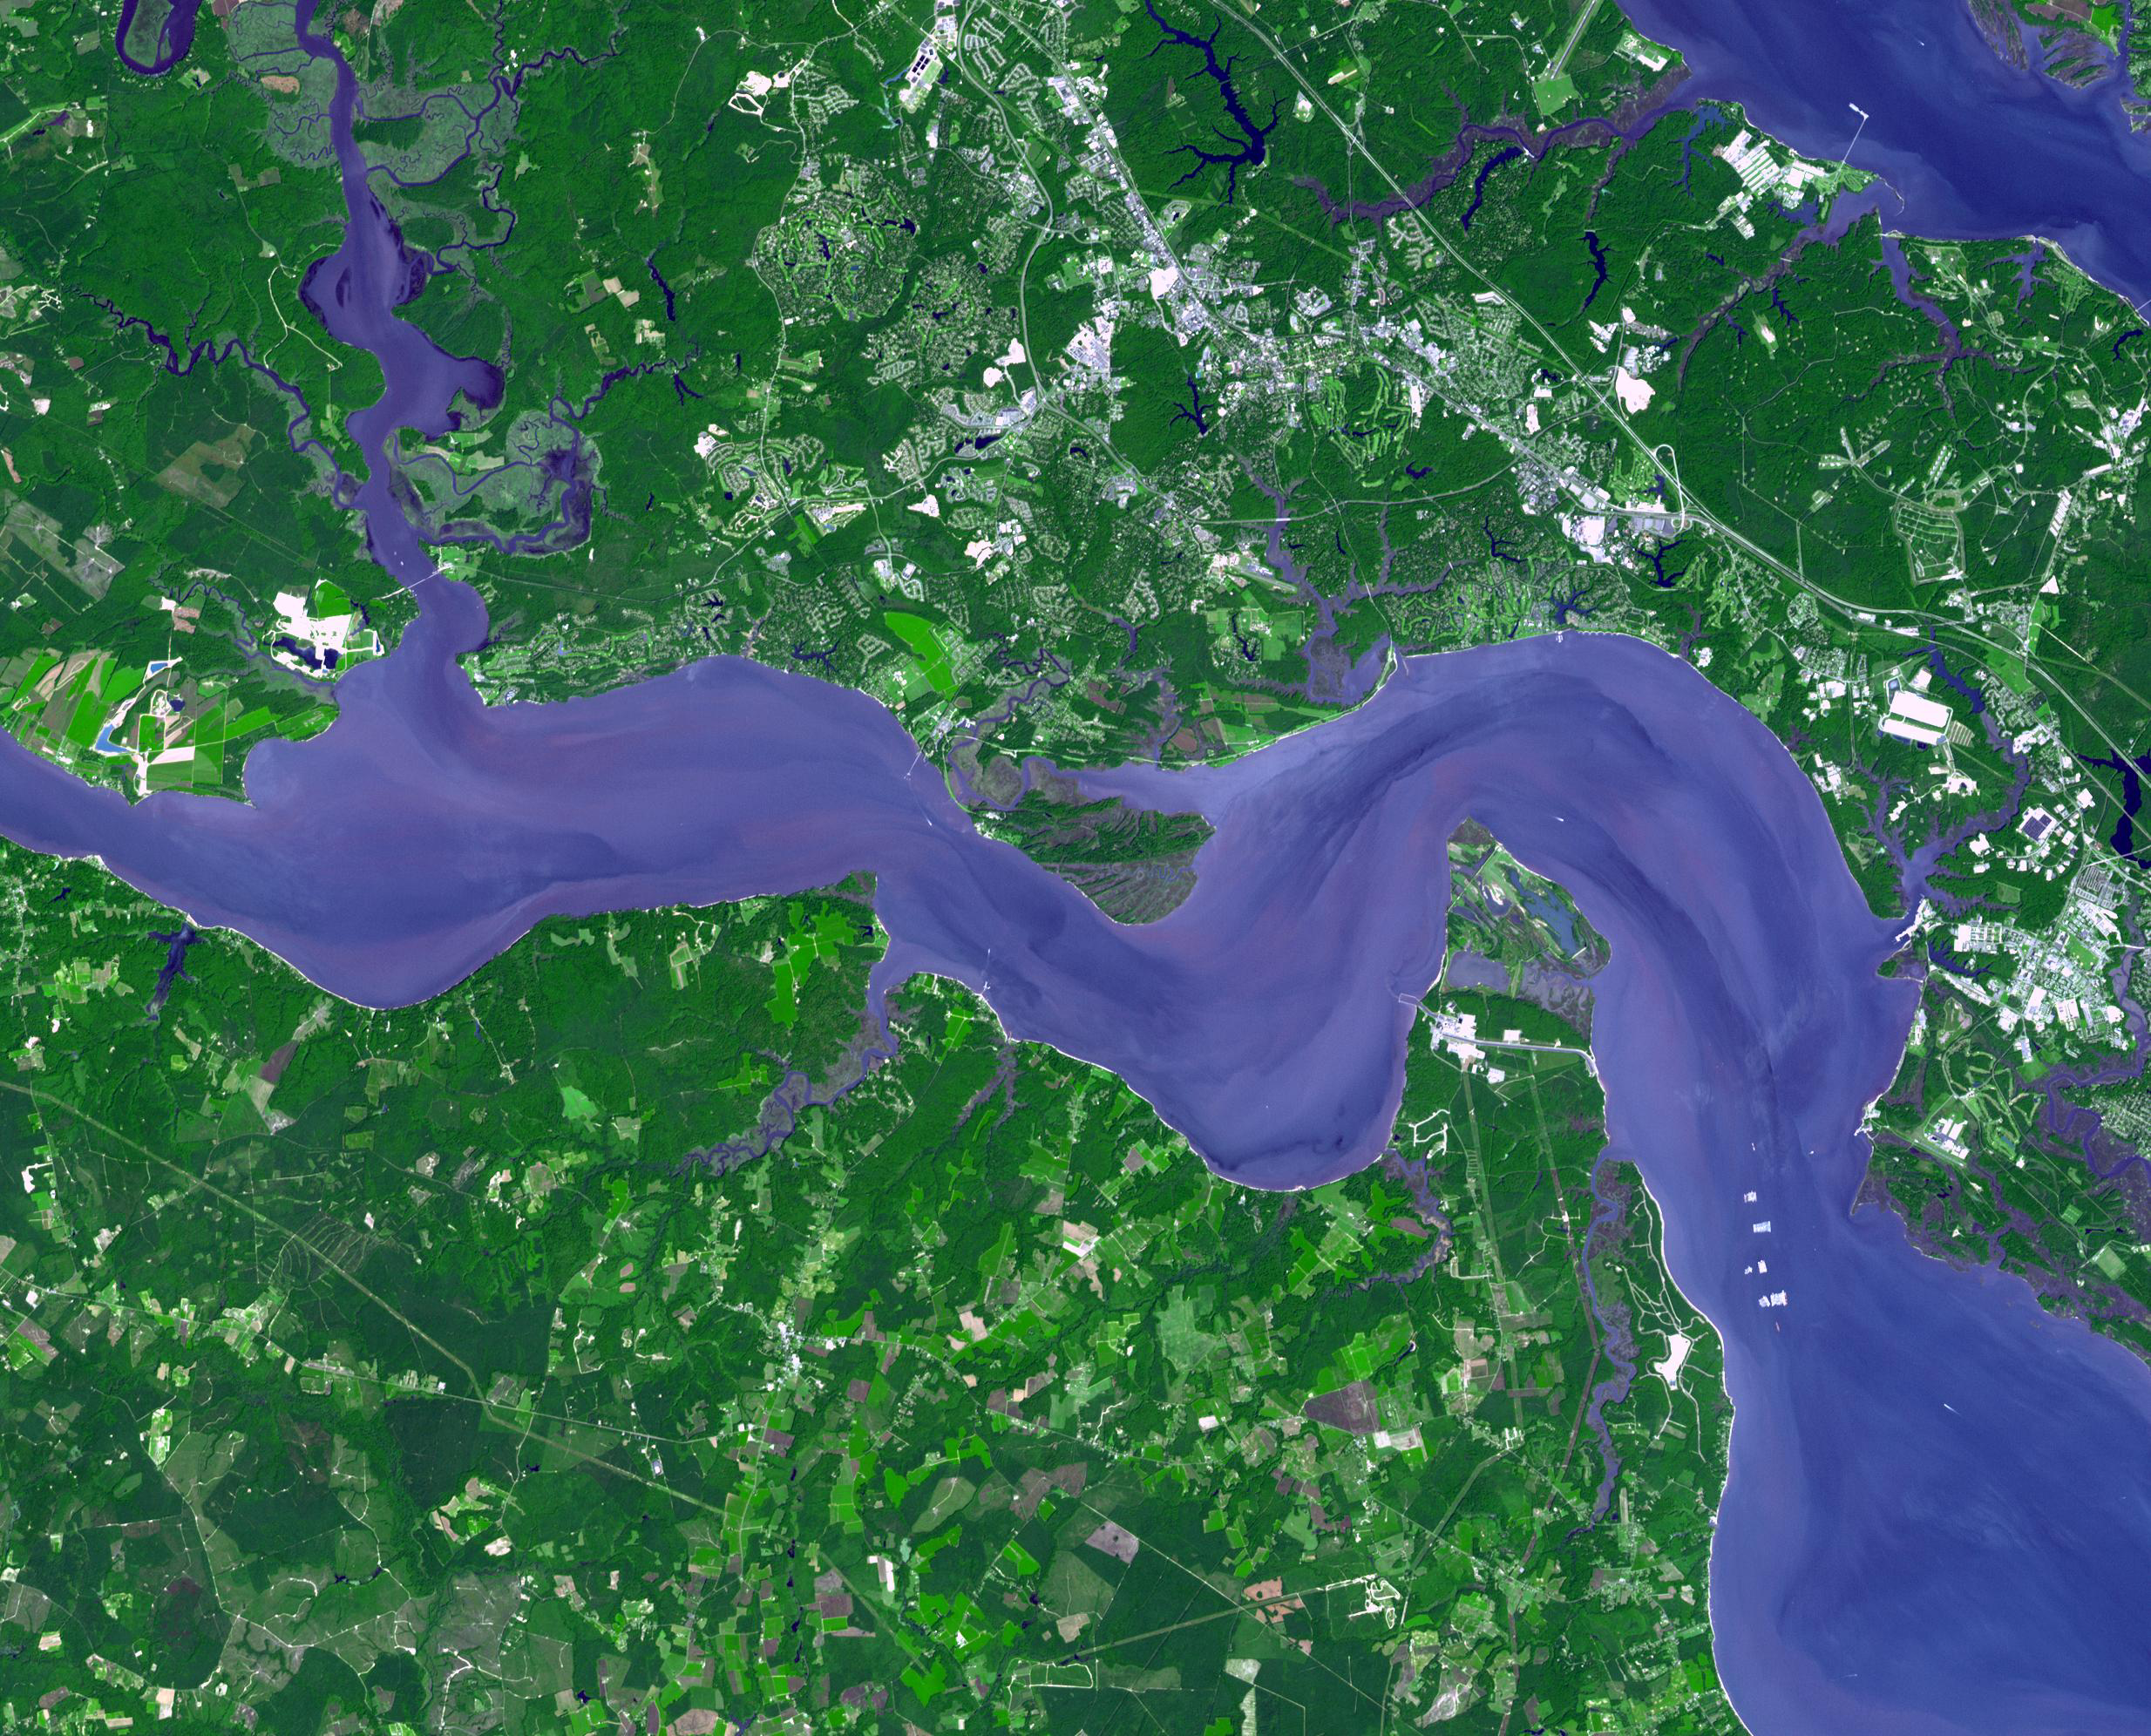

Jamestown, VA

Jamestown, located on Jamestown Island in the Virginia Colony, was founded on May 14, 1607. It is commonly regarded as the first permanent English settlement in what is now the United States, following several earlier failed attempts. It was founded by the Virginia Company, headquartered in London. The location at Jamestown Island was selected primarily because it offered a favorable strategic defensive position against other European forces which might approach by water. However, the colonists soon discovered that the swampy and isolated site was plagued by mosquitoes and tidal river water unsuitable for drinking, and offered limited opportunities for hunting and little space for farming. The area was also inhabited by Native Americans. What became known as the Starving Time in the Virginia Colony occurred during the winter of 1609–10. Only 60 of 214 English colonists survived. Throughout the 17th century, Jamestown was the capital of the Virginia Colony. On October 20, 1698, the statehouse (capitol building) in Jamestown burned for the fourth time. In 1699, the capital of the Virginia Colony was officially relocated to Williamsburg, and the old town of Jamestown disappeared.

The image was acquired on September 4, 2007, covers an area of 29.9 x 37 km, and is located at 37.2 degrees north latitude, 76.8 degrees west longitude.

With its 14 spectral bands from the visible to the thermal infrared wavelength region and its high spatial resolution of 15 to 90 meters (about 50 to 300 feet), ASTER images Earth to map and monitor the changing surface of our planet. ASTER is one of five Earth-observing instruments launched December 18, 1999, on NASA’s Terra satellite. The instrument was built by Japan’s Ministry of Economy, Trade and Industry. A joint U.S./Japan science team is responsible for validation and calibration of the instrument and the data products.

The broad spectral coverage and high spectral resolution of ASTER provides scientists in numerous disciplines with critical information for surface mapping and monitoring of dynamic conditions and temporal change. Example applications are: monitoring glacial advances and retreats; monitoring potentially active volcanoes; identifying crop stress; determining cloud morphology and physical properties; wetlands evaluation; thermal pollution monitoring; coral reef degradation; surface temperature mapping of soils and geology; and measuring surface heat balance.

The U.S. science team is located at NASA’s Jet Propulsion Laboratory, Pasadena, Calif. The Terra mission is part of NASA’s Science Mission Directorate.

Credit: NASA/GSFC/METI/ERSDAC/JAROS, and U.S./Japan ASTER Science Team